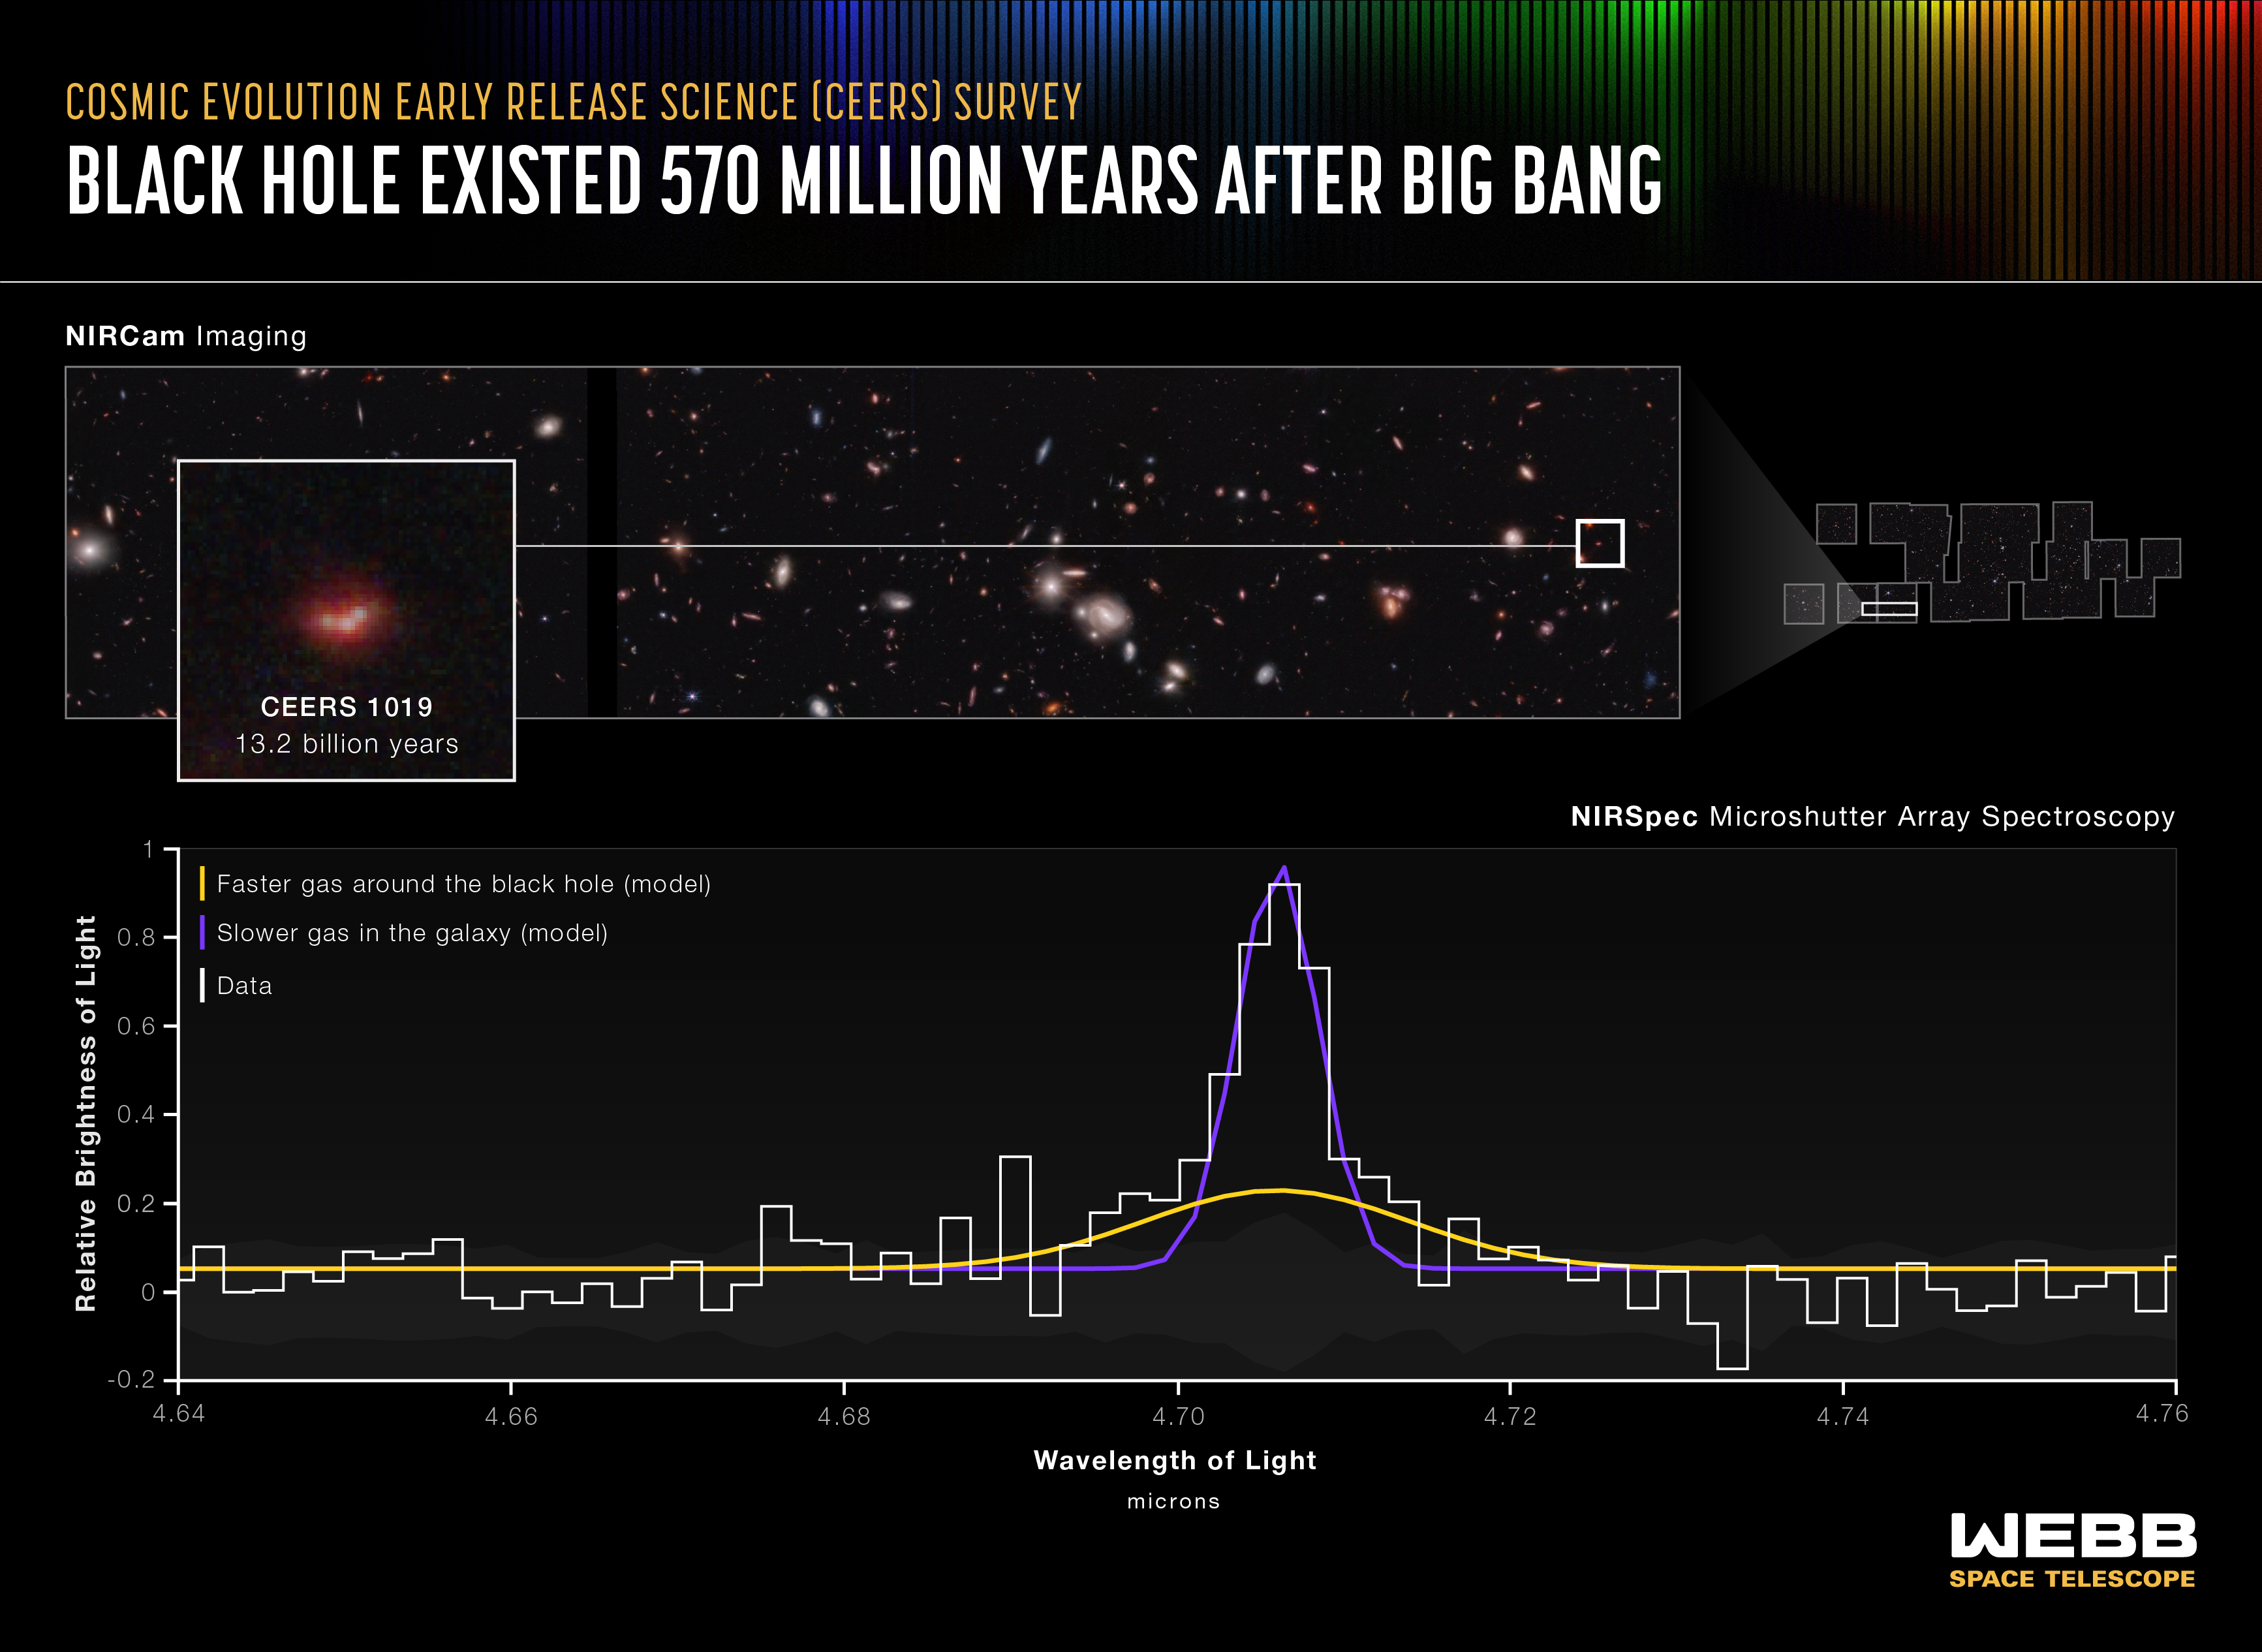

Black Hole Existed 570 Million Years After Big Bang (NIRSpec MSA Emission Spectrum)

Researchers have identified the most distant active supermassive black hole to date in the James Webb Space Telescope’s Cosmic Evolution Early Release Science (CEERS) Survey. The black hole, within galaxy CEERS 1019, existed just over 570 million years after the big bang and weighs only 9 million solar masses. For context, the black hole at the center of our Milky Way galaxy is 4.6 million times the mass of the Sun, and other very distant supermassive black holes we’ve known about for decades weigh more than 1 billion times the mass of the Sun. (CEERS 1019 may only hold this record for a few weeks – claims about other, more distant black holes identified by Webb are currently being carefully reviewed by the astronomical community.)

Though small, CEERS 1019 is ravenous, consuming gas, dust, and stars at the highest theoretically possible rate for its size. Webb’s spectrum reflects it is fully focused on eating its “meal.”

Ready to explore the data? Find the white peak just past 4.7 microns. It represents hydrogen. Webb’s data are fitted to two models, because more than one source is responsible for the data’s shape. The broad model at the bottom, represented in yellow, fits faster gas swirling in the black hole’s active accretion disk. The purple model with a high peak fits slower gas in the galaxy – this is emission from stars that are actively forming.

The width of Webb’s oxygen detections, which are not shown on this chart, indicate that the stars in the surrounding galaxy have typical speeds for a massive galaxy. The team also confirmed additional detections of hydrogen, which were first found by researchers using the Hubble and Spitzer space telescopes, and was also identified in data from the W. M. Keck Observatory. Webb’s data are so clear that they were able to confirm the presence of the black hole. The data can also prove that the black hole is emitting a lot of light – and that gas is speeding around the black hole.

What Larson appreciates most is how incredibly consistent Webb’s data are. “We have data about this object from all four of the telescope’s instruments and all of its information is telling the same story – that a young, lower mass black hole is present,” she explained.

This result is also exciting because of the additional discoveries that may soon be reported. “Detecting smaller active supermassive black holes at the early times in the universe may become a little bit more common than we expected with this telescope,” said Rebecca Larson of the University of Texas at Austin, who led this discovery.

Webb’s microshutter array aboard NIRSpec (its Near-Infrared Spectrograph) produced the highly detailed spectra above.

NIRSpec was built for the European Space Agency (ESA) by a consortium of European companies led by Airbus Defence and Space (ADS) with NASA’s Goddard Space Flight Center providing its detector and micro-shutter subsystems.

Credit: Image: NASA, ESA, CSA, Leah Hustak (STScI); Science: Steve Finkelstein (UT Austin), Rebecca Larson (UT Austin), Pablo Arrabal Haro (NSF's NOIRLab)